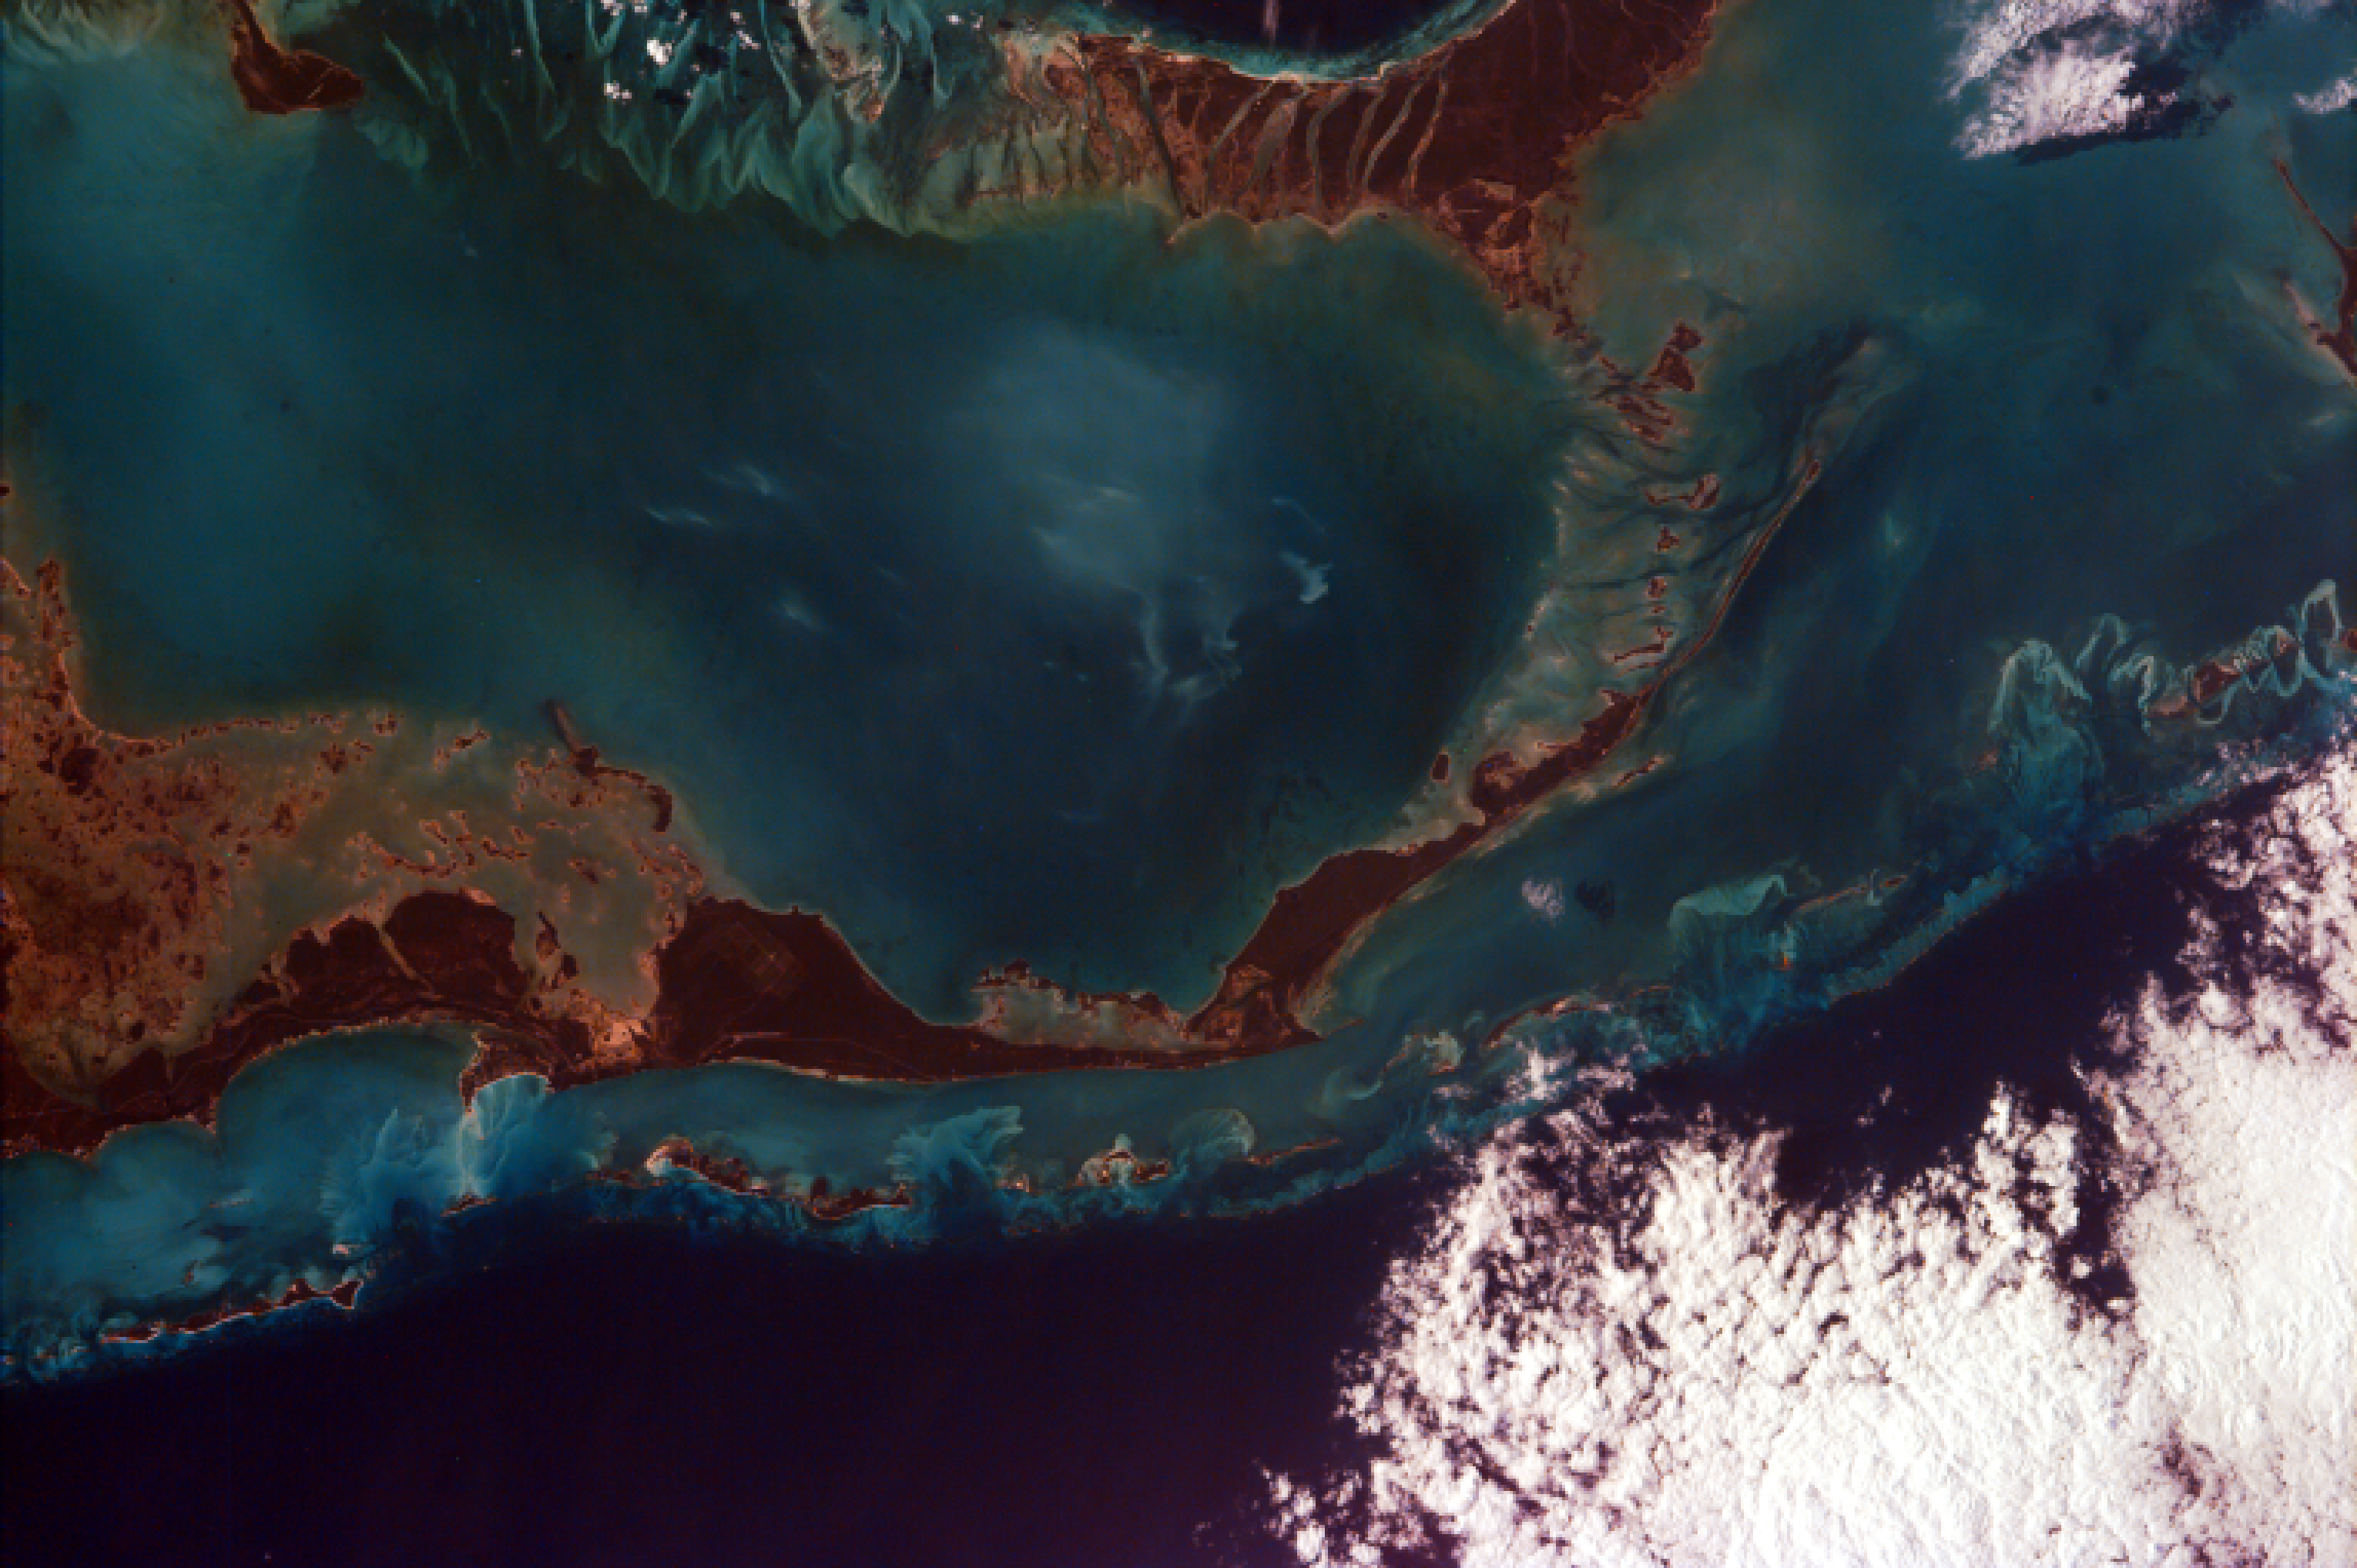

Atlantic (maybe Caribbean Sea) Ocean and Islands

This image captures the tropical beauty of the major islands of the Little Bahama Bank, the most northerly of the island groups that comprise the Bahamas. The island at the west edge of the image is Grand Bahama Island, which lies 60 miles east of West Palm Beach in Florida and boasts the second largest city in the Bahamas, Freeport. The island takes up an area of 530 square miles and has a population of 40,898 (1990). The economy is, of course, based on tourism and fishing, with a substantial amount of forest products adding to economic exports. The islands taking up the center and southeast edge of the image are Little Abaco and Great Abaco. The Abaco island group takes up 780 square miles, and is the most northerly section of the Bahamas. Most of the water visible in this image is relatively shallow, reaching depths of no more than 200m (650ft). Along the northeastern edge of the photo, however, there is a visible drop off as the depth increases from 200m (650ft) along the Little Bahama Bank to 1000m (3281 ft) in the open Atlantic Ocean.

The islands of the Bahamas rest on a foundation of ancient coral, on top of which is a layer of sandy soil. Towards the interior of the islands, this soil is cemented to form Bahama limestone. Because they are built up merely by sedimentation and coral growth, the landscape is quite flat and only about 20 feet above sea level on average.

Photojournal note:
EarthKAM was formerly known as KidSat.

Credit: NASA/JPL/UCSD/JSC